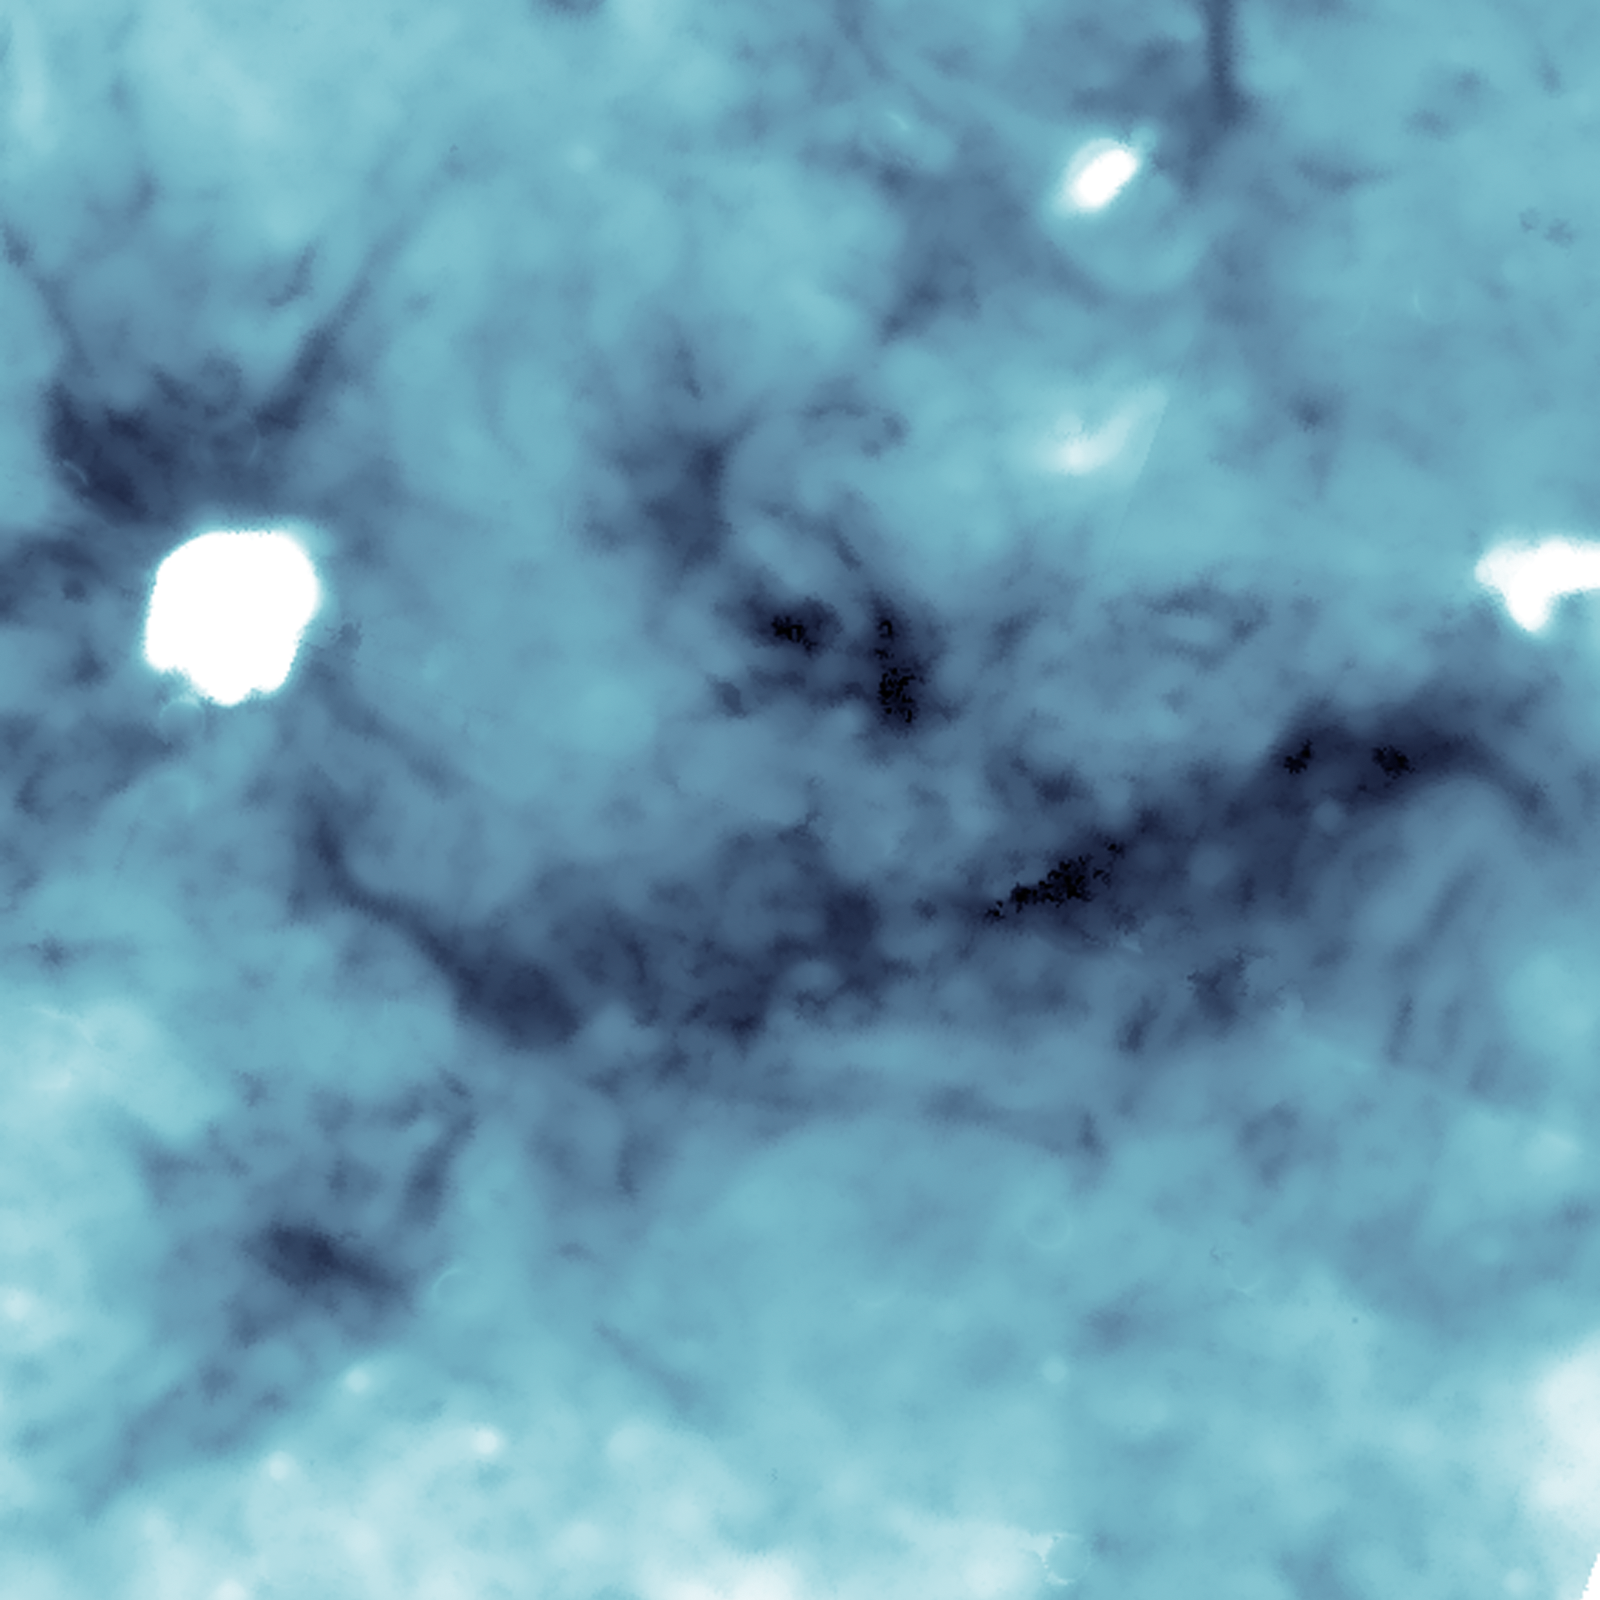

Dense, Dusty Cores Up Close

Astronomers have found cosmic clumps so dark, dense and dusty that they throw the deepest shadows ever recorded. The clumps, shown here in a zoom-in detail, were discovered within a huge cosmic cloud of gas and dust. Infrared observations from NASA's Spitzer Space Telescope of these blackest-of-black regions in the cloud paradoxically light the way to understanding how the brightest stars form.

A new study takes advantage of the shadows cast by these dark clumps to measure the cloud's overall structure and mass. These dense, clumpy pockets of star-forming material within the cloud are so thick with dust that they scatter and block not only visible light, but almost all background infrared light as well.

The dusty cloud, the results suggest, will likely evolve into one of the most massive young clusters of stars in our galaxy. The densest clumps will blossom into the cluster's biggest, most powerful stars, called O-type stars, the formation of which has long puzzled scientists. These hulking stars have major impacts on their local stellar environments while also helping to create the heavy elements needed for life.

This image reveals the overall darkness of the cloud, calculated using Spitzer's infrared observations at a wavelength of 8 microns. Artifacts left by individual stars have been removed from the data, though several large, particularly bright areas have left white artifacts in the cloud map.

Credit: Courtesy NASA/JPL-Caltech